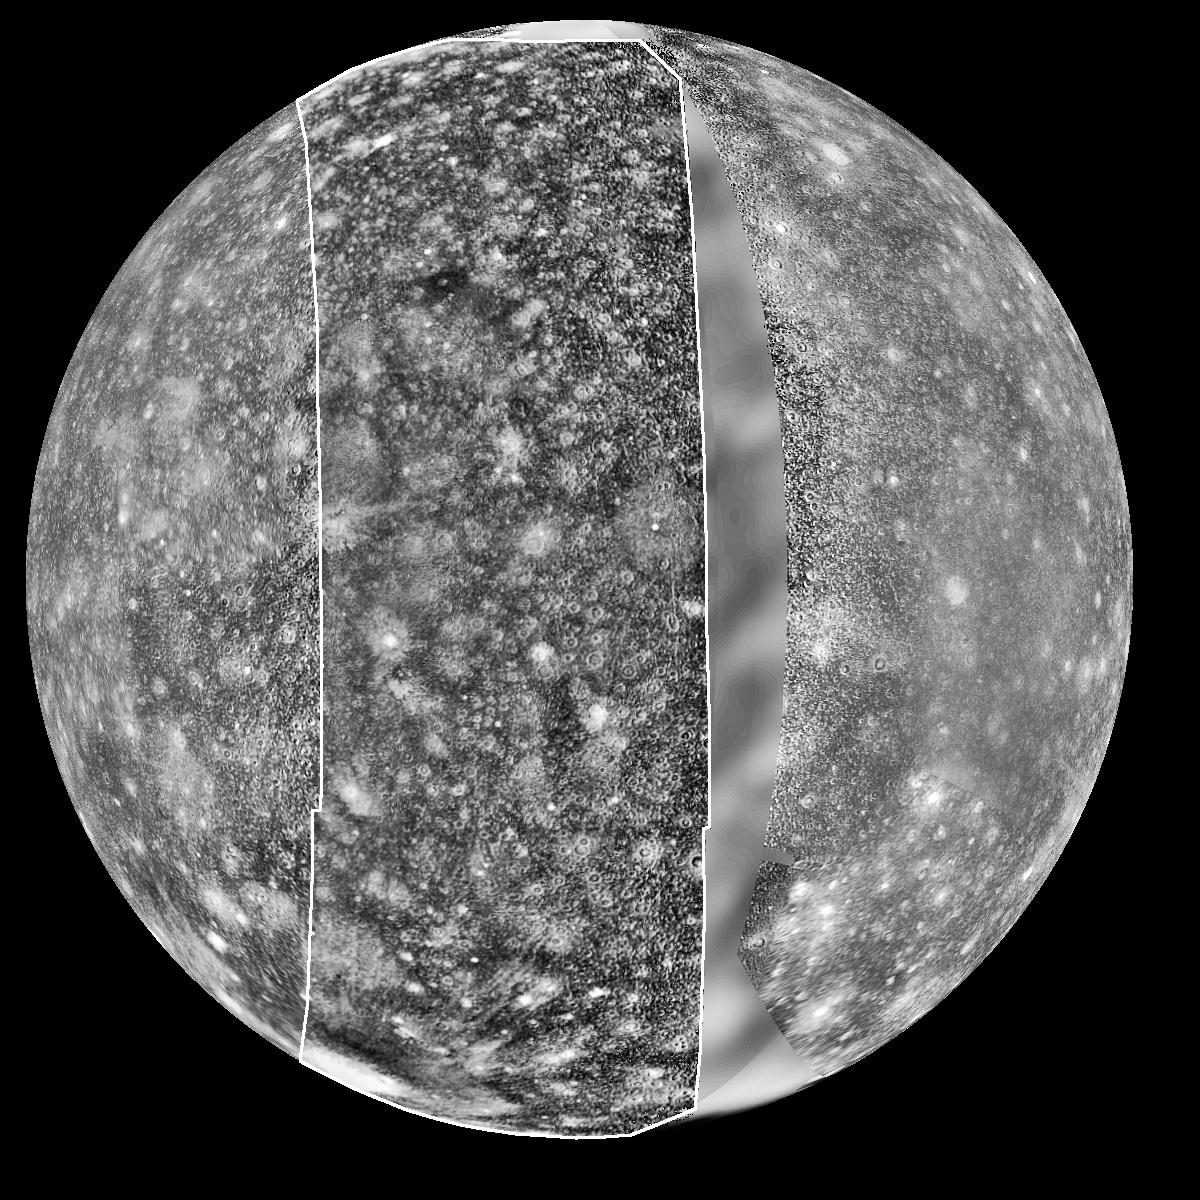

View of Callisto from Voyager and Galileo

View of Callisto, most distant of the four large moons of Jupiter. This mosaic was prepared from images obtained by three spacecraft: Voyager 1 (left side), Galileo (middle), and Voyager 2 data (right side). The Voyager data were taken in 1979 but left a “gap” centered at longitude 290 degrees in the trailing hemisphere of Callisto. The Galileo Solid-State Imaging system photographed this area on its second orbit around Jupiter on 9 September, 1996 Universal Time. The resolution of the Galileo data is 4.3 kilometers/pixel (2.7 miles), meaning that the smallest visible feature is about 12 kilometers (7 miles) across. North is to the top of the picture.

Features of interest in the new Galileo data include a dark, smooth area in the northern latitudes (upper third) which appears to mantle older terrain. This could be dark ejecta from a small impact crater. Also visible is a fresh, sharp-rimmed crater some 90 km (56 miles) across named Igaluk (center left third of picture), and a bright zone in the south polar area (bottom of image) which could be an impact scar.

The Jet Propulsion Laboratory, Pasadena, CA manages the mission for NASA’s Office of Space Science, Washington, DC.

Credit: NASA/JPL/DLR